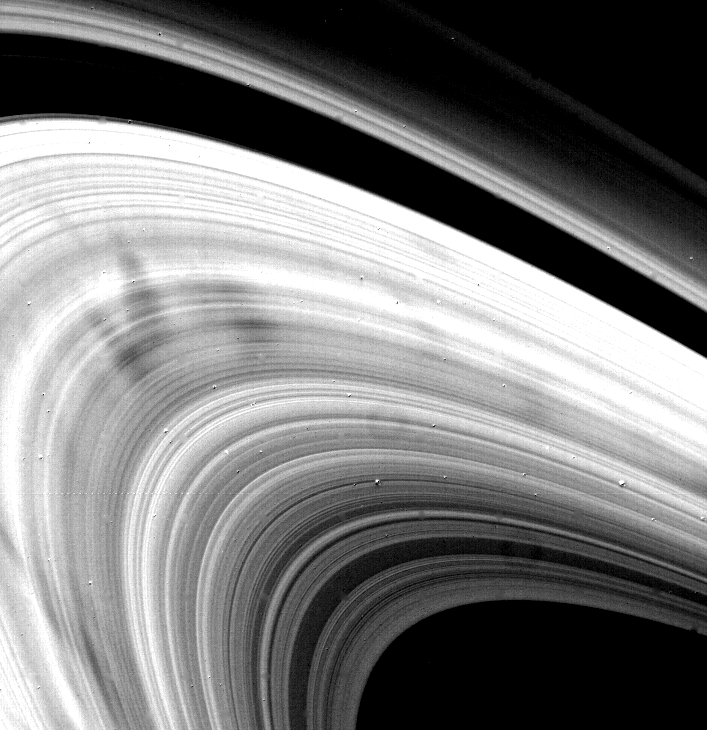

Saturn’s Rings – High Resolution

Voyager 2 obtained this high-resolution picture of Saturn’s rings Aug. 22, when the spacecraft was 4 million kilometers (2.5 million miles) away. Evident here are the numerous “spoke” features, in the B-ring; their very sharp, narrow appearance suggests short formation times. Scientists think electromagnetic forces are responsible in some way for these features, but no detailed theory has been worked out. Pictures such as this and analyses of Voyager 2’s spoke movies may reveal more clues about the origins of these complex structures. The Voyager project is managed for NASA by the Jet Propulsion Laboratory, Pasadena, Calif.

Credit: NASA/JPL